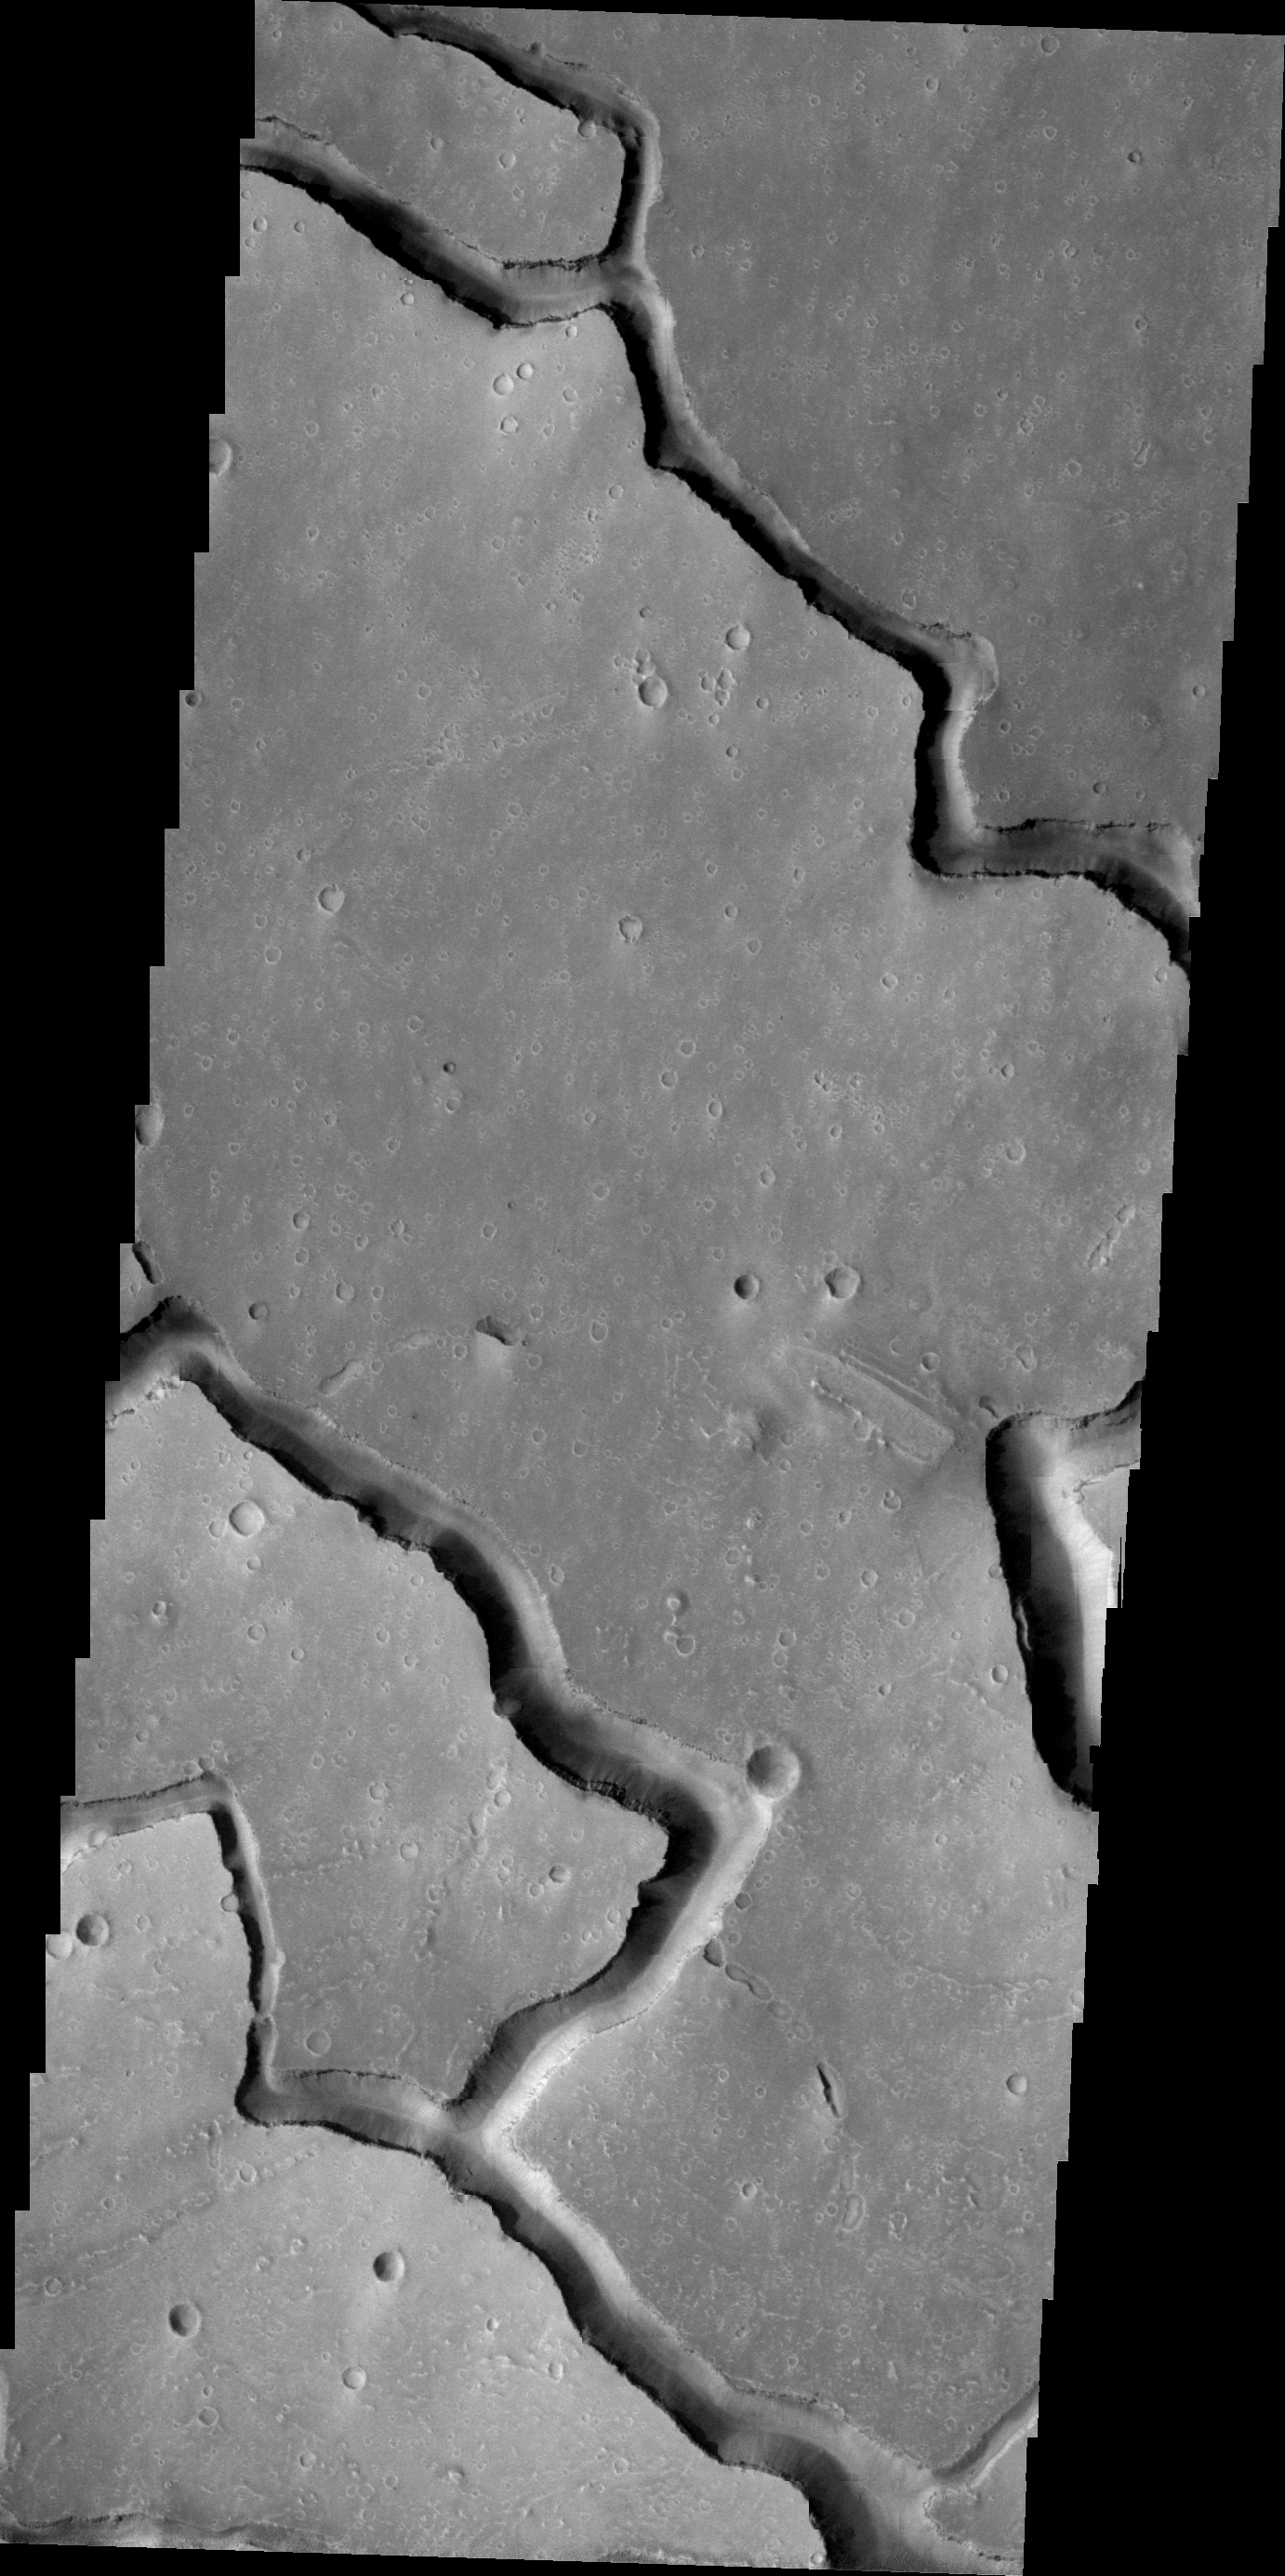

Hephaestus Fossae

The channels in this VIS image are called Hephaestus Fossae and were most likely formed by lava flow and erosion rather than being eroded by water.

Image information: VIS instrument. Latitude 19.6N, Longitude 124.5E. 21 meter/pixel resolution.

Please see the THEMIS Data Citation Note for details on crediting THEMIS images.

Note: this THEMIS visual image has not been radiometrically nor geometrically calibrated for this preliminary release. An empirical correction has been performed to remove instrumental effects. A linear shift has been applied in the cross-track and down-track direction to approximate spacecraft and planetary motion. Fully calibrated and geometrically projected images will be released through the Planetary Data System in accordance with Project policies at a later time.

NASA’s Jet Propulsion Laboratory manages the 2001 Mars Odyssey mission for NASA’s Office of Space Science, Washington, D.C. The Thermal Emission Imaging System (THEMIS) was developed by Arizona State University, Tempe, in collaboration with Raytheon Santa Barbara Remote Sensing. The THEMIS investigation is led by Dr. Philip Christensen at Arizona State University. Lockheed Martin Astronautics, Denver, is the prime contractor for the Odyssey project, and developed and built the orbiter. Mission operations are conducted jointly from Lockheed Martin and from JPL, a division of the California Institute of Technology in Pasadena.

Credit: NASA/JPL/ASU